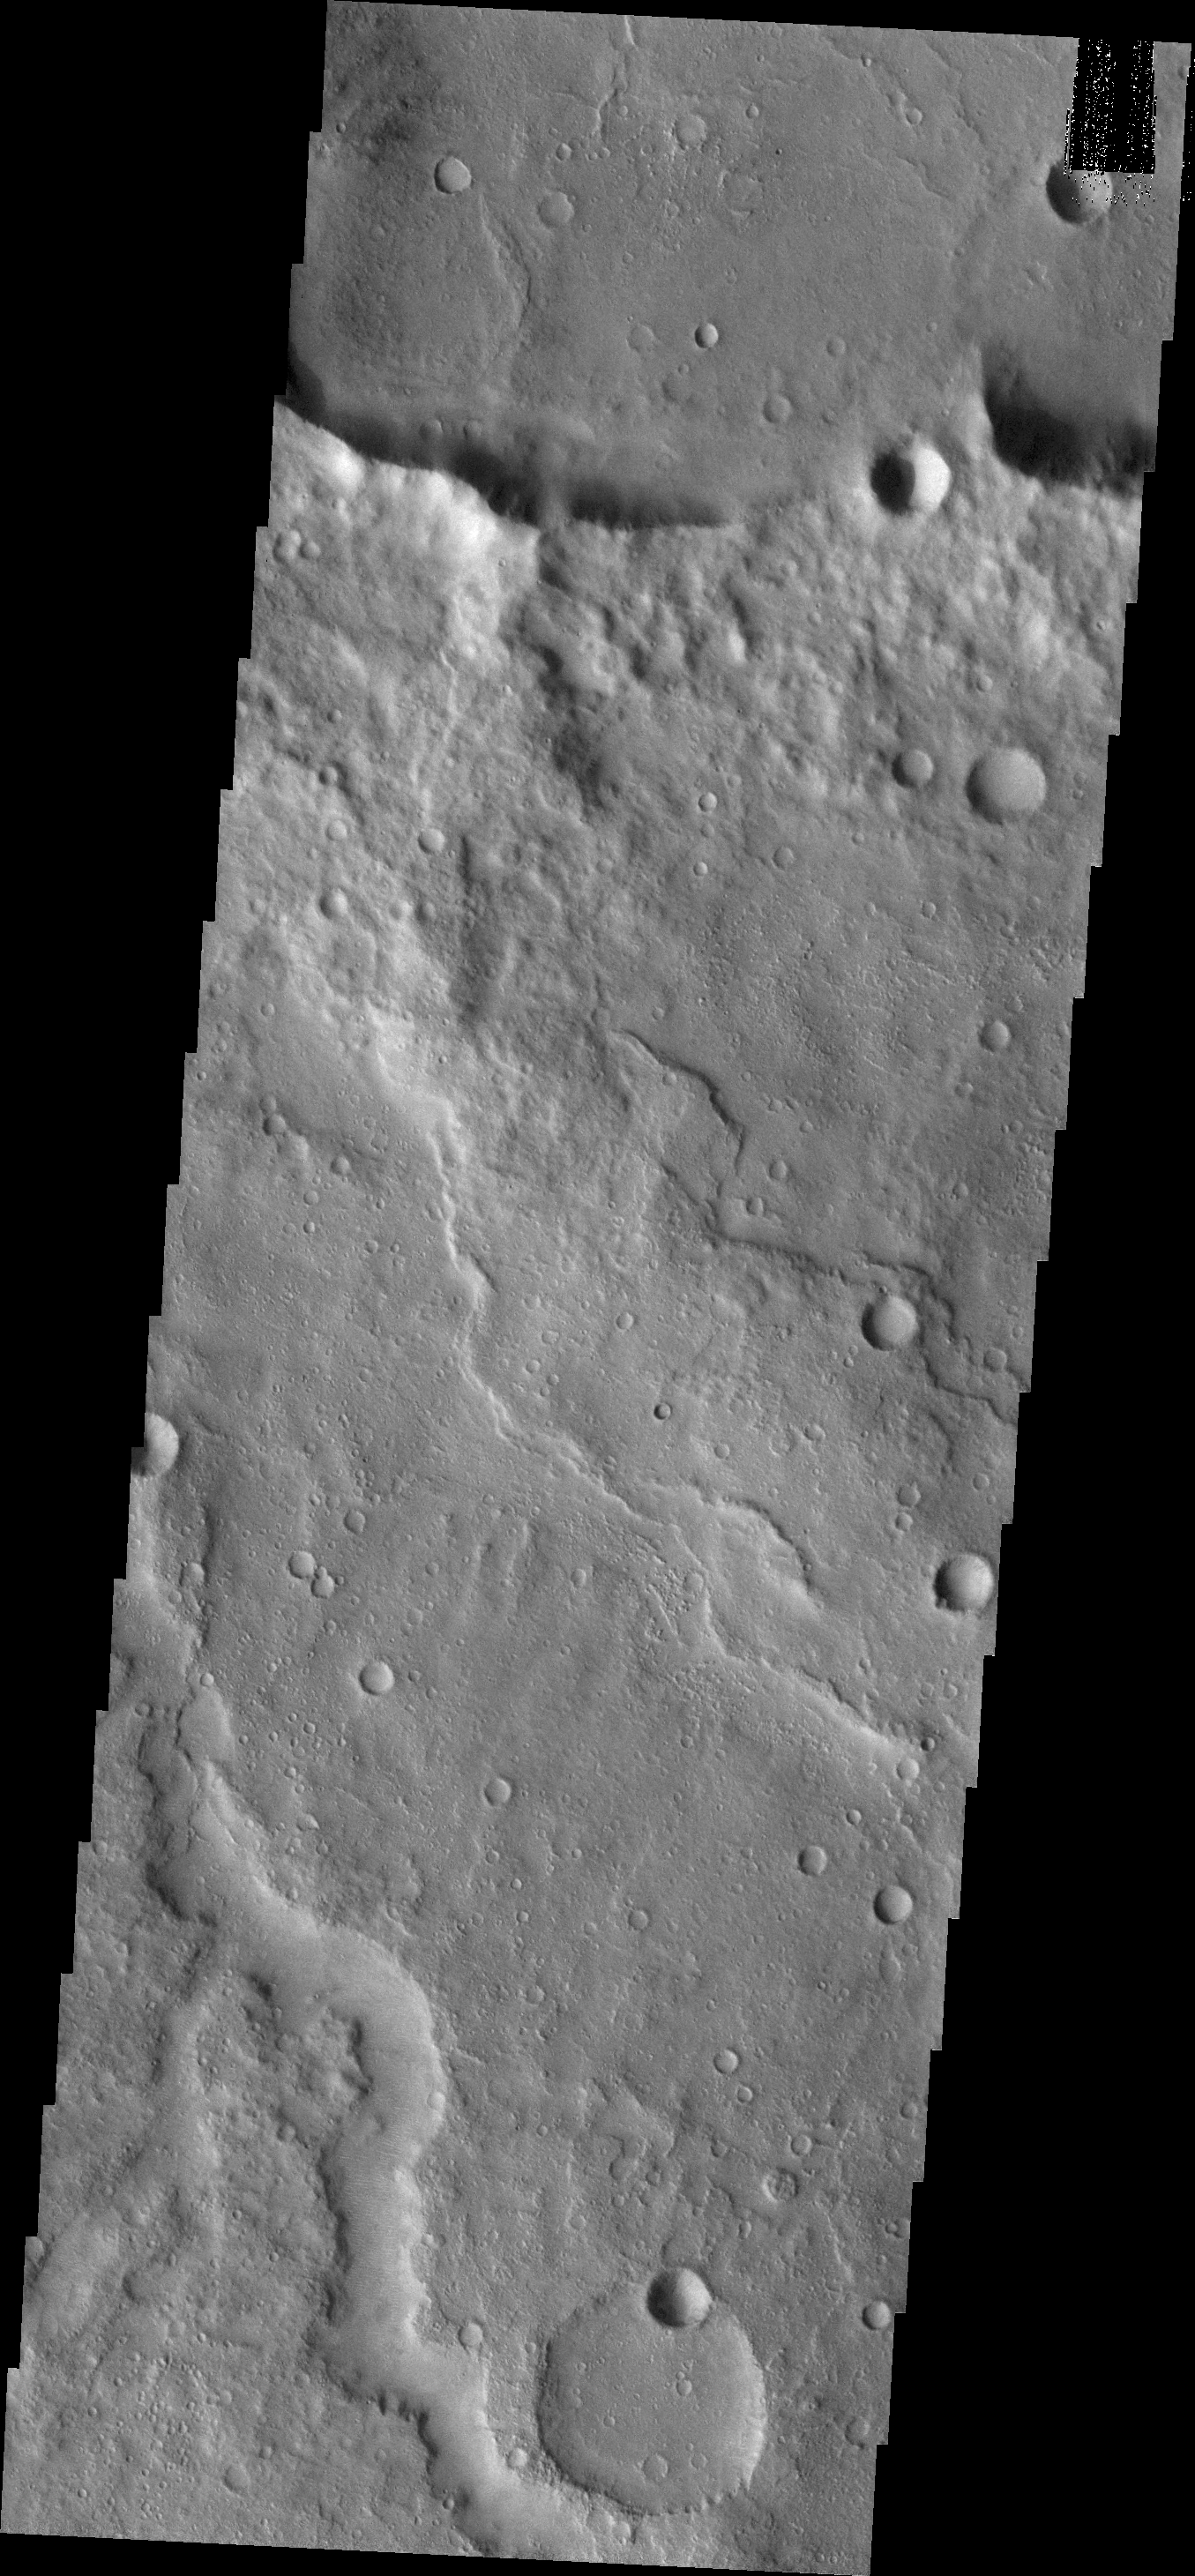

Channel

Today’s VIS image shows a small portion of the lava flows that make up Daedalia Planum.

Credit: NASA/JPL/ASU